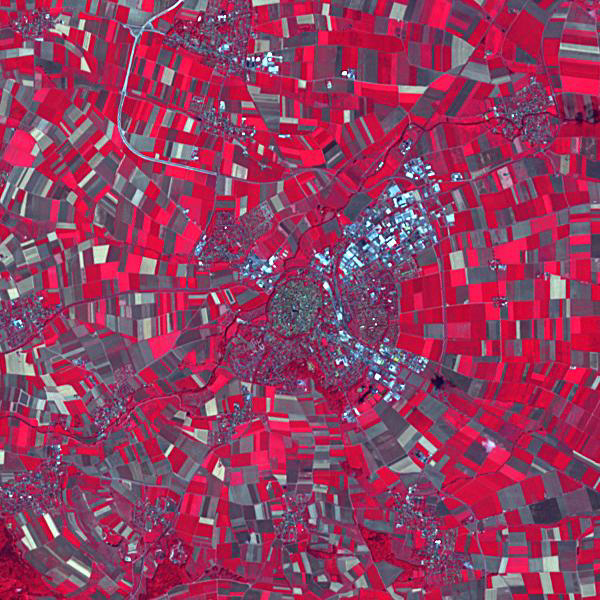

Nordlingen, Germany

The town of Nordlingen in southern Germany preserves its circular 14th century walls. The circular shape is a result of the town having been built in an impact crater, the 10 million year old Ries crater. Stone buildings in the town contain millions of tiny diamonds, created by the impact of the meteorite. The image was acquired July 18, 2014, covers an area of 9 x 9 km, and is located at 48.8 degrees north, 10.5 degrees east.

With its 14 spectral bands from the visible to the thermal infrared wavelength region and its high spatial resolution of about 50 to 300 feet (15 to 90 meters), ASTER images Earth to map and monitor the changing surface of our planet. ASTER is one of five Earth-observing instruments launched Dec. 18, 1999, on Terra. The instrument was built by Japan’s Ministry of Economy, Trade and Industry. A joint U.S./Japan science team is responsible for validation and calibration of the instrument and data products.

The broad spectral coverage and high spectral resolution of ASTER provides scientists in numerous disciplines with critical information for surface mapping and monitoring of dynamic conditions and temporal change. Example applications are monitoring glacial advances and retreats; monitoring potentially active volcanoes; identifying crop stress; determining cloud morphology and physical properties; wetlands evaluation; thermal pollution monitoring; coral reef degradation; surface temperature mapping of soils and geology; and measuring surface heat balance.

The U.S. science team is located at NASA’s Jet Propulsion Laboratory in Pasadena, Calif. The Terra mission is part of NASA’s Science Mission Directorate, Washington.

Credit: NASA/METI/AIST/Japan Space Systems, and U.S./Japan ASTER Science Team